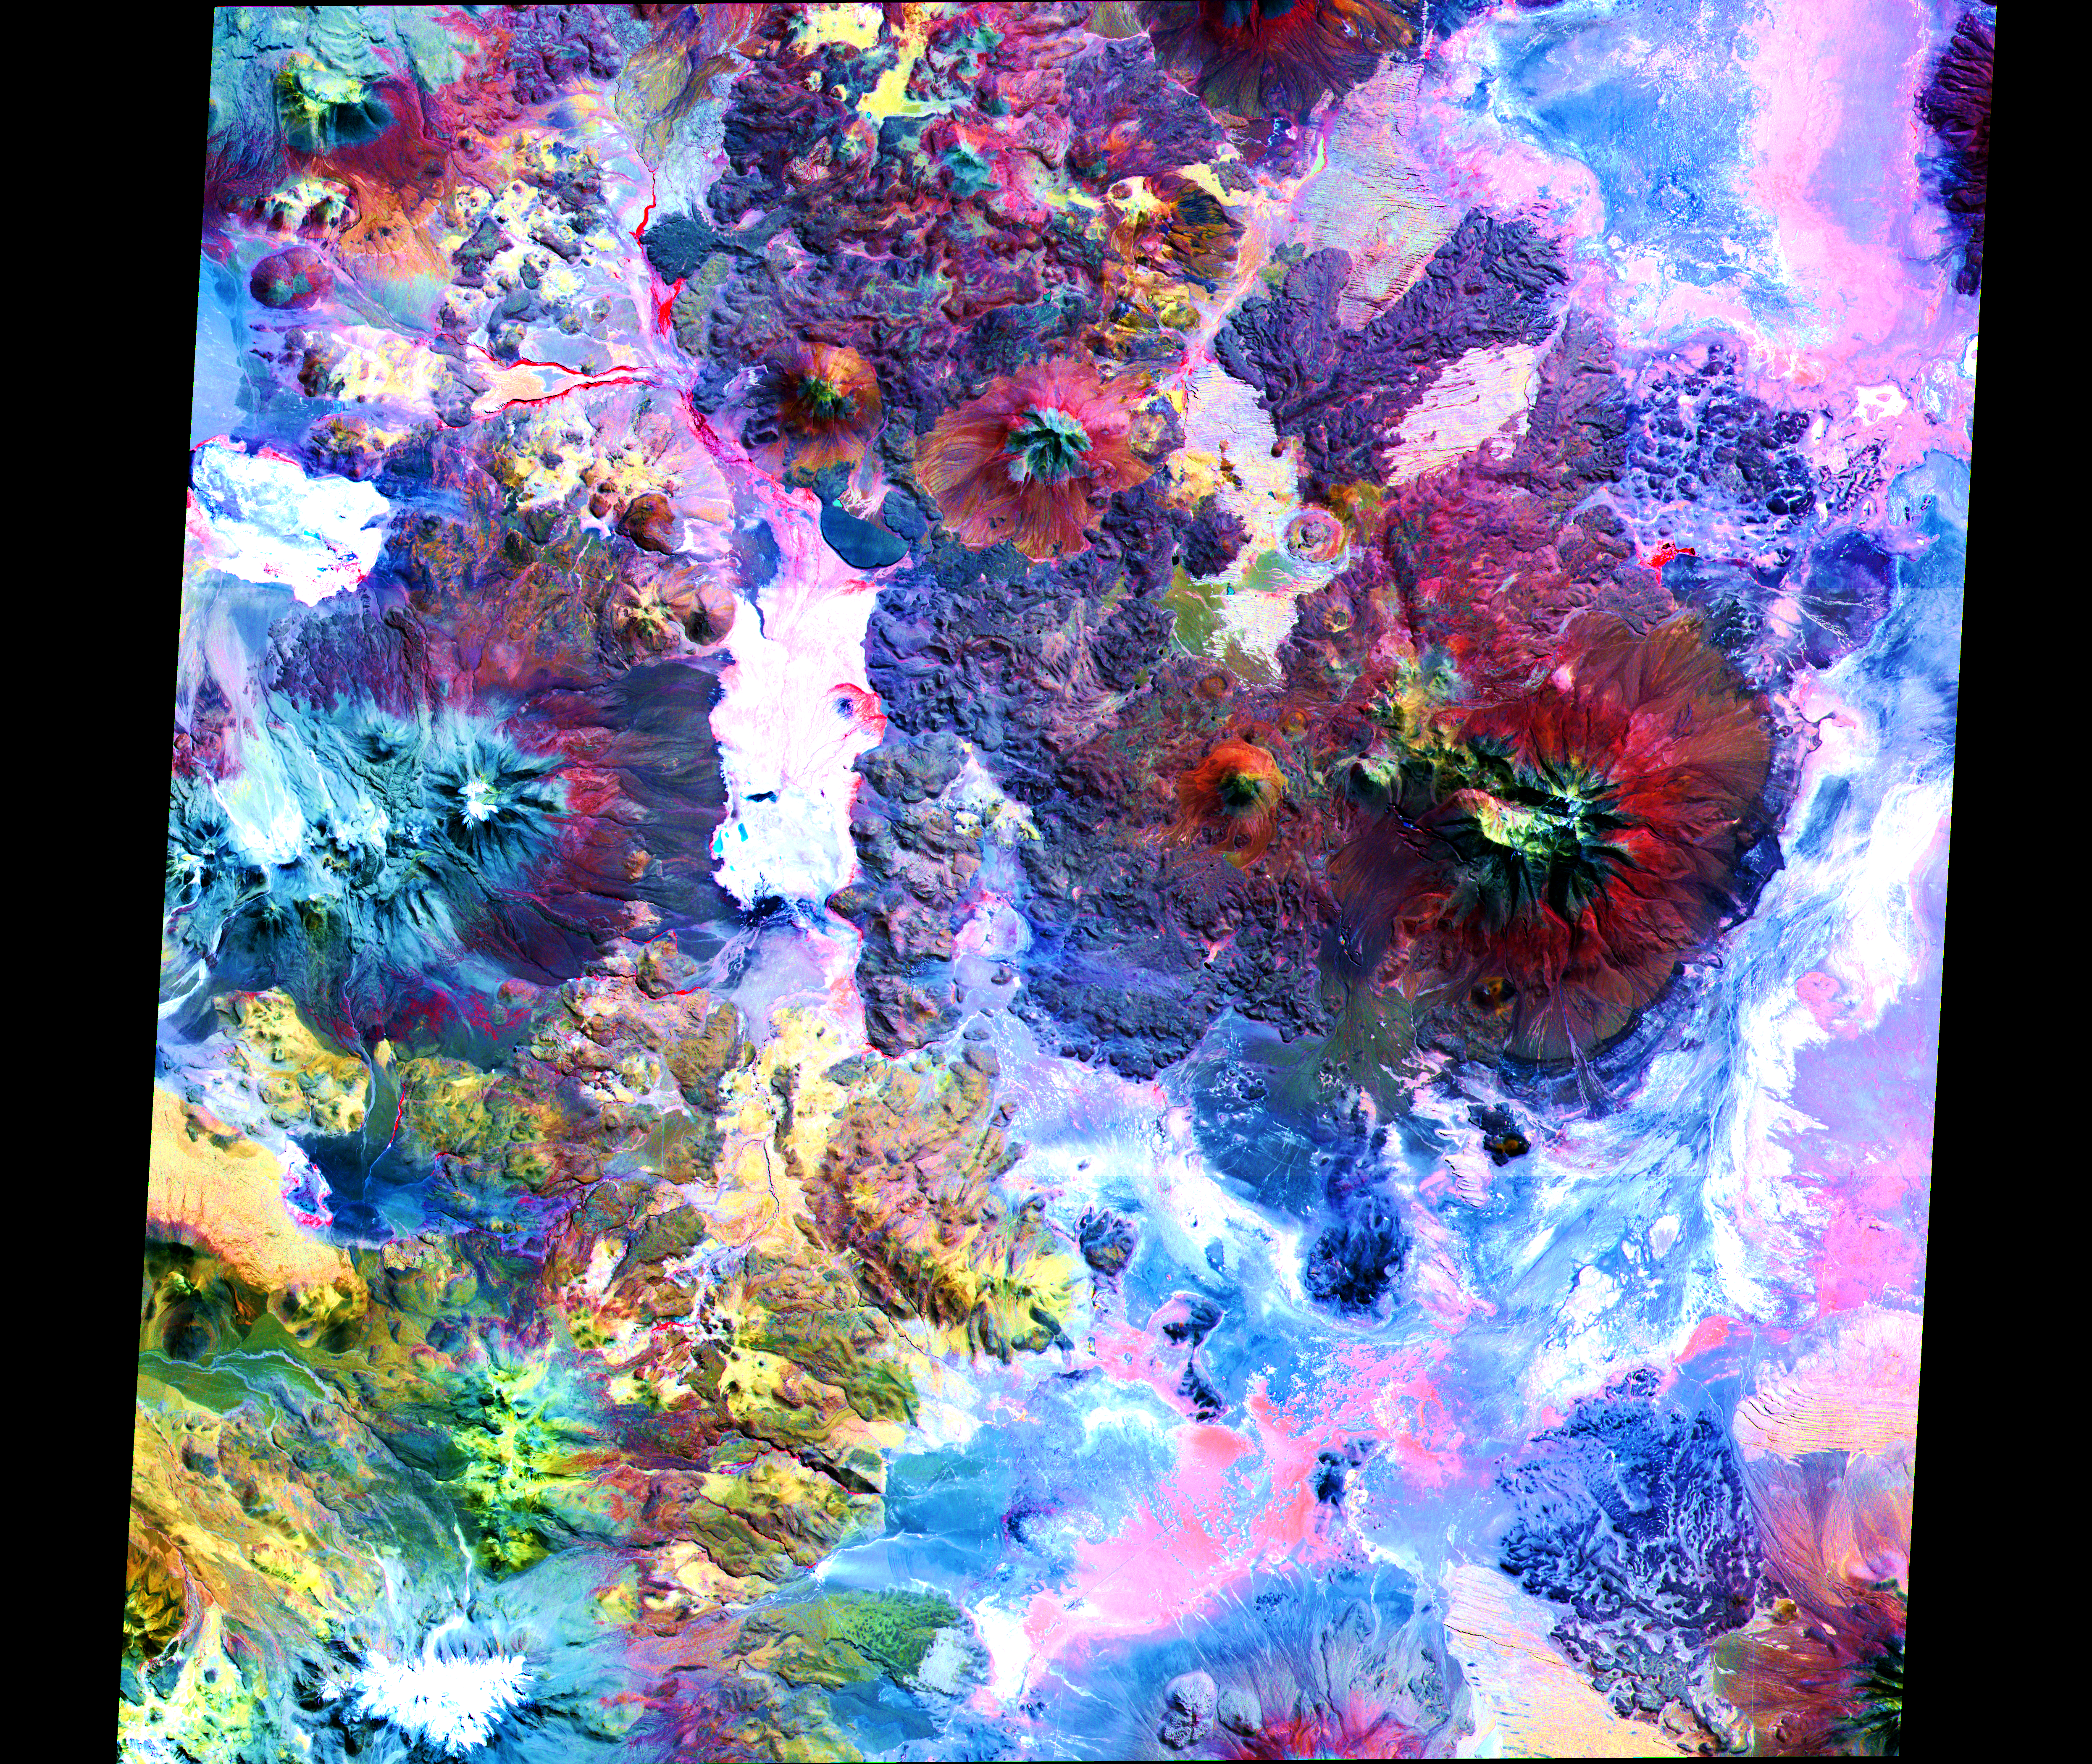

ASTER Andes

In this image of the Andes along the Chile-Bolivia border, the visible and infrared data have been computer enhanced to exaggerate the color differences of the different materials. The scene is dominated by the Pampa Luxsar lava complex, occupying the upper right two-thirds of the scene. Lava flows are distributed around remnants of large dissected cones, the largest of which is Cerro Luxsar. On the middle left edge of the image are the Olca and Parumastrato volcanoes, which appear in blue due to a lack of vegetation (colored red in this composite). This image covers an area 60 kilometers (37 miles) wide and 60 kilometers (37 miles) long in three bands of the reflected visible and infrared wavelength region. It was acquired on April 7, 2000.

The image is located at 21 degrees south latitude, 68.3 degrees west longitude.

Advanced Spaceborne Thermal Emission and Reflection Radiometer (ASTER) is one of five Earth-observing instruments launched December 18, 1999, on NASA’s Terra satellite. The instrument was built by Japan’s Ministry of International Trade and Industry. A joint U.S./Japan science team is responsible for validation and calibration of the instrument and the data products. Dr. Anne Kahle at NASA’s Jet Propulsion Laboratory, Pasadena, California, is the U.S. science team leader; Moshe Pniel of JPL is the project manager. ASTER is the only high-resolution imaging sensor on Terra. The primary goal of the ASTER mission is to obtain high-resolution image data in 14 channels over the entire land surface, as well as black and white stereo images. With revisit time of between 4 and 16 days, ASTER will provide the capability for repeat coverage of changing areas on Earth’s surface.

The broad spectral coverage and high spectral resolution of ASTER will provide scientists in numerous disciplines with critical information for surface mapping and monitoring dynamic conditions and temporal change. Examples of applications include monitoring glacial advances and retreats, potentially active volcanoes, thermal pollution, and coral reef degradation; identifying crop stress; determining cloud morphology and physical properties; evaluating wetlands; mapping surface temperature of soils and geology; and measuring surface heat balance.

Credit: NASA/GSFC/METI/ERSDAC/JAROS, and U.S./Japan ASTER Science Team